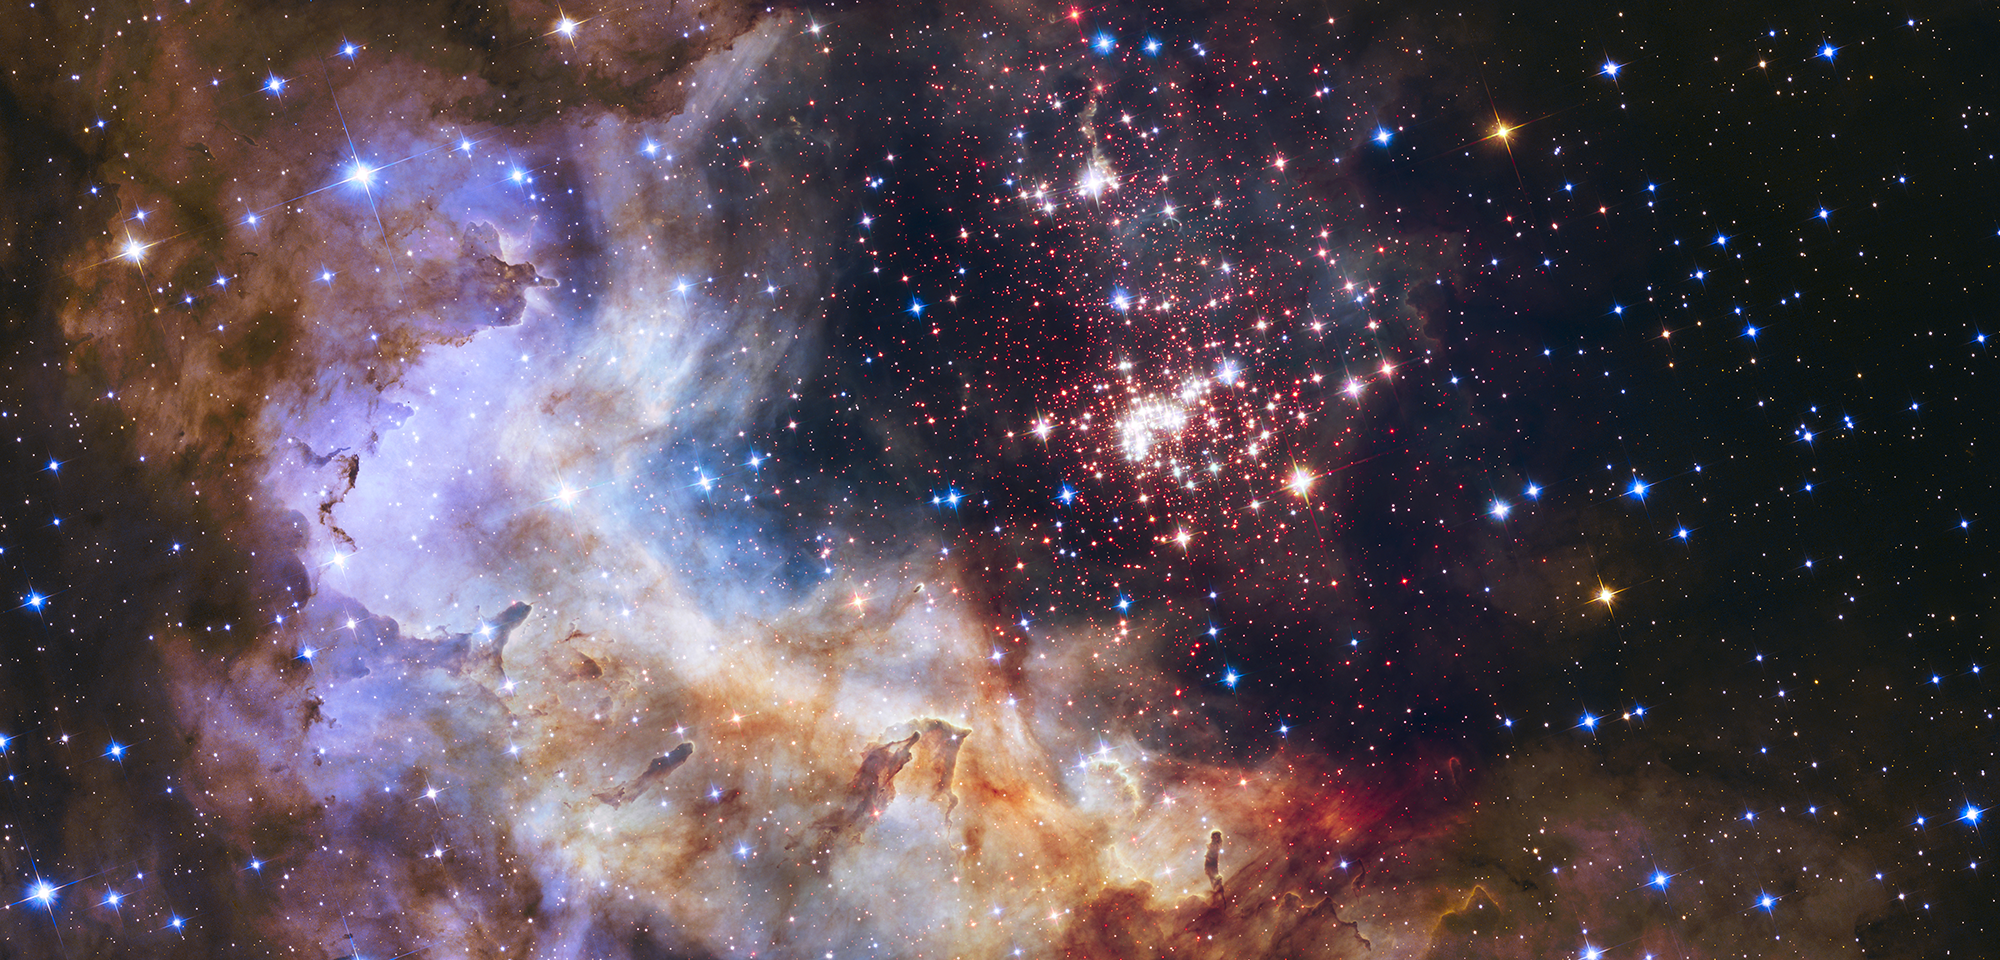

Westerlund 2

The glittering tapestry of young stars flaring to life in this NASA Hubble Space Telescope image resembles an exploding aerial shell in a fireworks display. The vibrant image is being released to celebrate Hubble’s 25 years of exploring the heavens.

The sparkling centerpiece of Hubble’s silver anniversary fireworks is a giant cluster of about 3,000 stars called Westerlund 2. The cluster resides in a raucous stellar breeding ground known as Gum 29, located 20,000 light-years away in the constellation Carina.

The stellar nursery is difficult to observe, because it is enshrouded in dust. But Hubble’s Wide Field Camera 3 peered through the dusty veil in near-infrared light, giving astronomers a clearer view of the nebula. Hubble’s sharp vision resolves the dense concentration of stars in the central cluster, which measures about 6 to 13 light-years across.

The giant star cluster is only about 2 million years old and contains some of our galaxy’s hottest, brightest, and most massive stars known. Some of the heftiest stars are carving deep cavities in the surrounding material by unleashing a torrent of ultraviolet light and gale-force stellar winds (streams of charged particles). These are etching away the enveloping hydrogen gas cloud in which the stars were born.

The image reveals a fantasy landscape of pillars, ridges, and valleys. The pillars, composed of dense gas, are resisting erosion from the fierce radiation and powerful winds. These gaseous monoliths are a few light-years tall and point to the central cluster. They may be incubators for new stars. Other dense regions surround the pillars, including reddish-brown filaments of dense gas and dust.

Besides sculpting the gaseous terrain, the brilliant stars can also help create a successive generation of offspring. When the stellar winds hit dense walls of gas, they create shocks, which may be generating a new wave of star birth along the wall of the cavity.

The red dots scattered throughout the landscape are a rich population of newly forming stars that are still wrapped in their gas-and-dust cocoons. These tiny, faint stars are between 1 million and 2 million years old and have not yet ignited the hydrogen in their cores to shine as stars. But Hubble’s near-infrared vision allows astronomers to identify these fledgling stars. The brilliant blue stars seen throughout the image are mostly foreground stars.

Because the cluster is very young, it has not had time to disperse, which occurs over time for these so-called open clusters. Astronomers can study this cluster within its star-birthing environment to gather information on how it formed.

Westerlund 2 is named for Swedish astronomer Bengt Westerlund, who discovered the grouping in the 1960s.

Constellation: Carina

Distance: 20,000 light-years (6,130 parsecs)

Instrument: Advanced Camera for Surveys and Wide Field Camera 3

Image Filters: ACS/WFC: F555W (V), F814W (I);
WFC3/IR: F125W (J)

Credit: NASA, ESA, A. Nota (ESA/STScI), and the Westerlund 2 Science Team